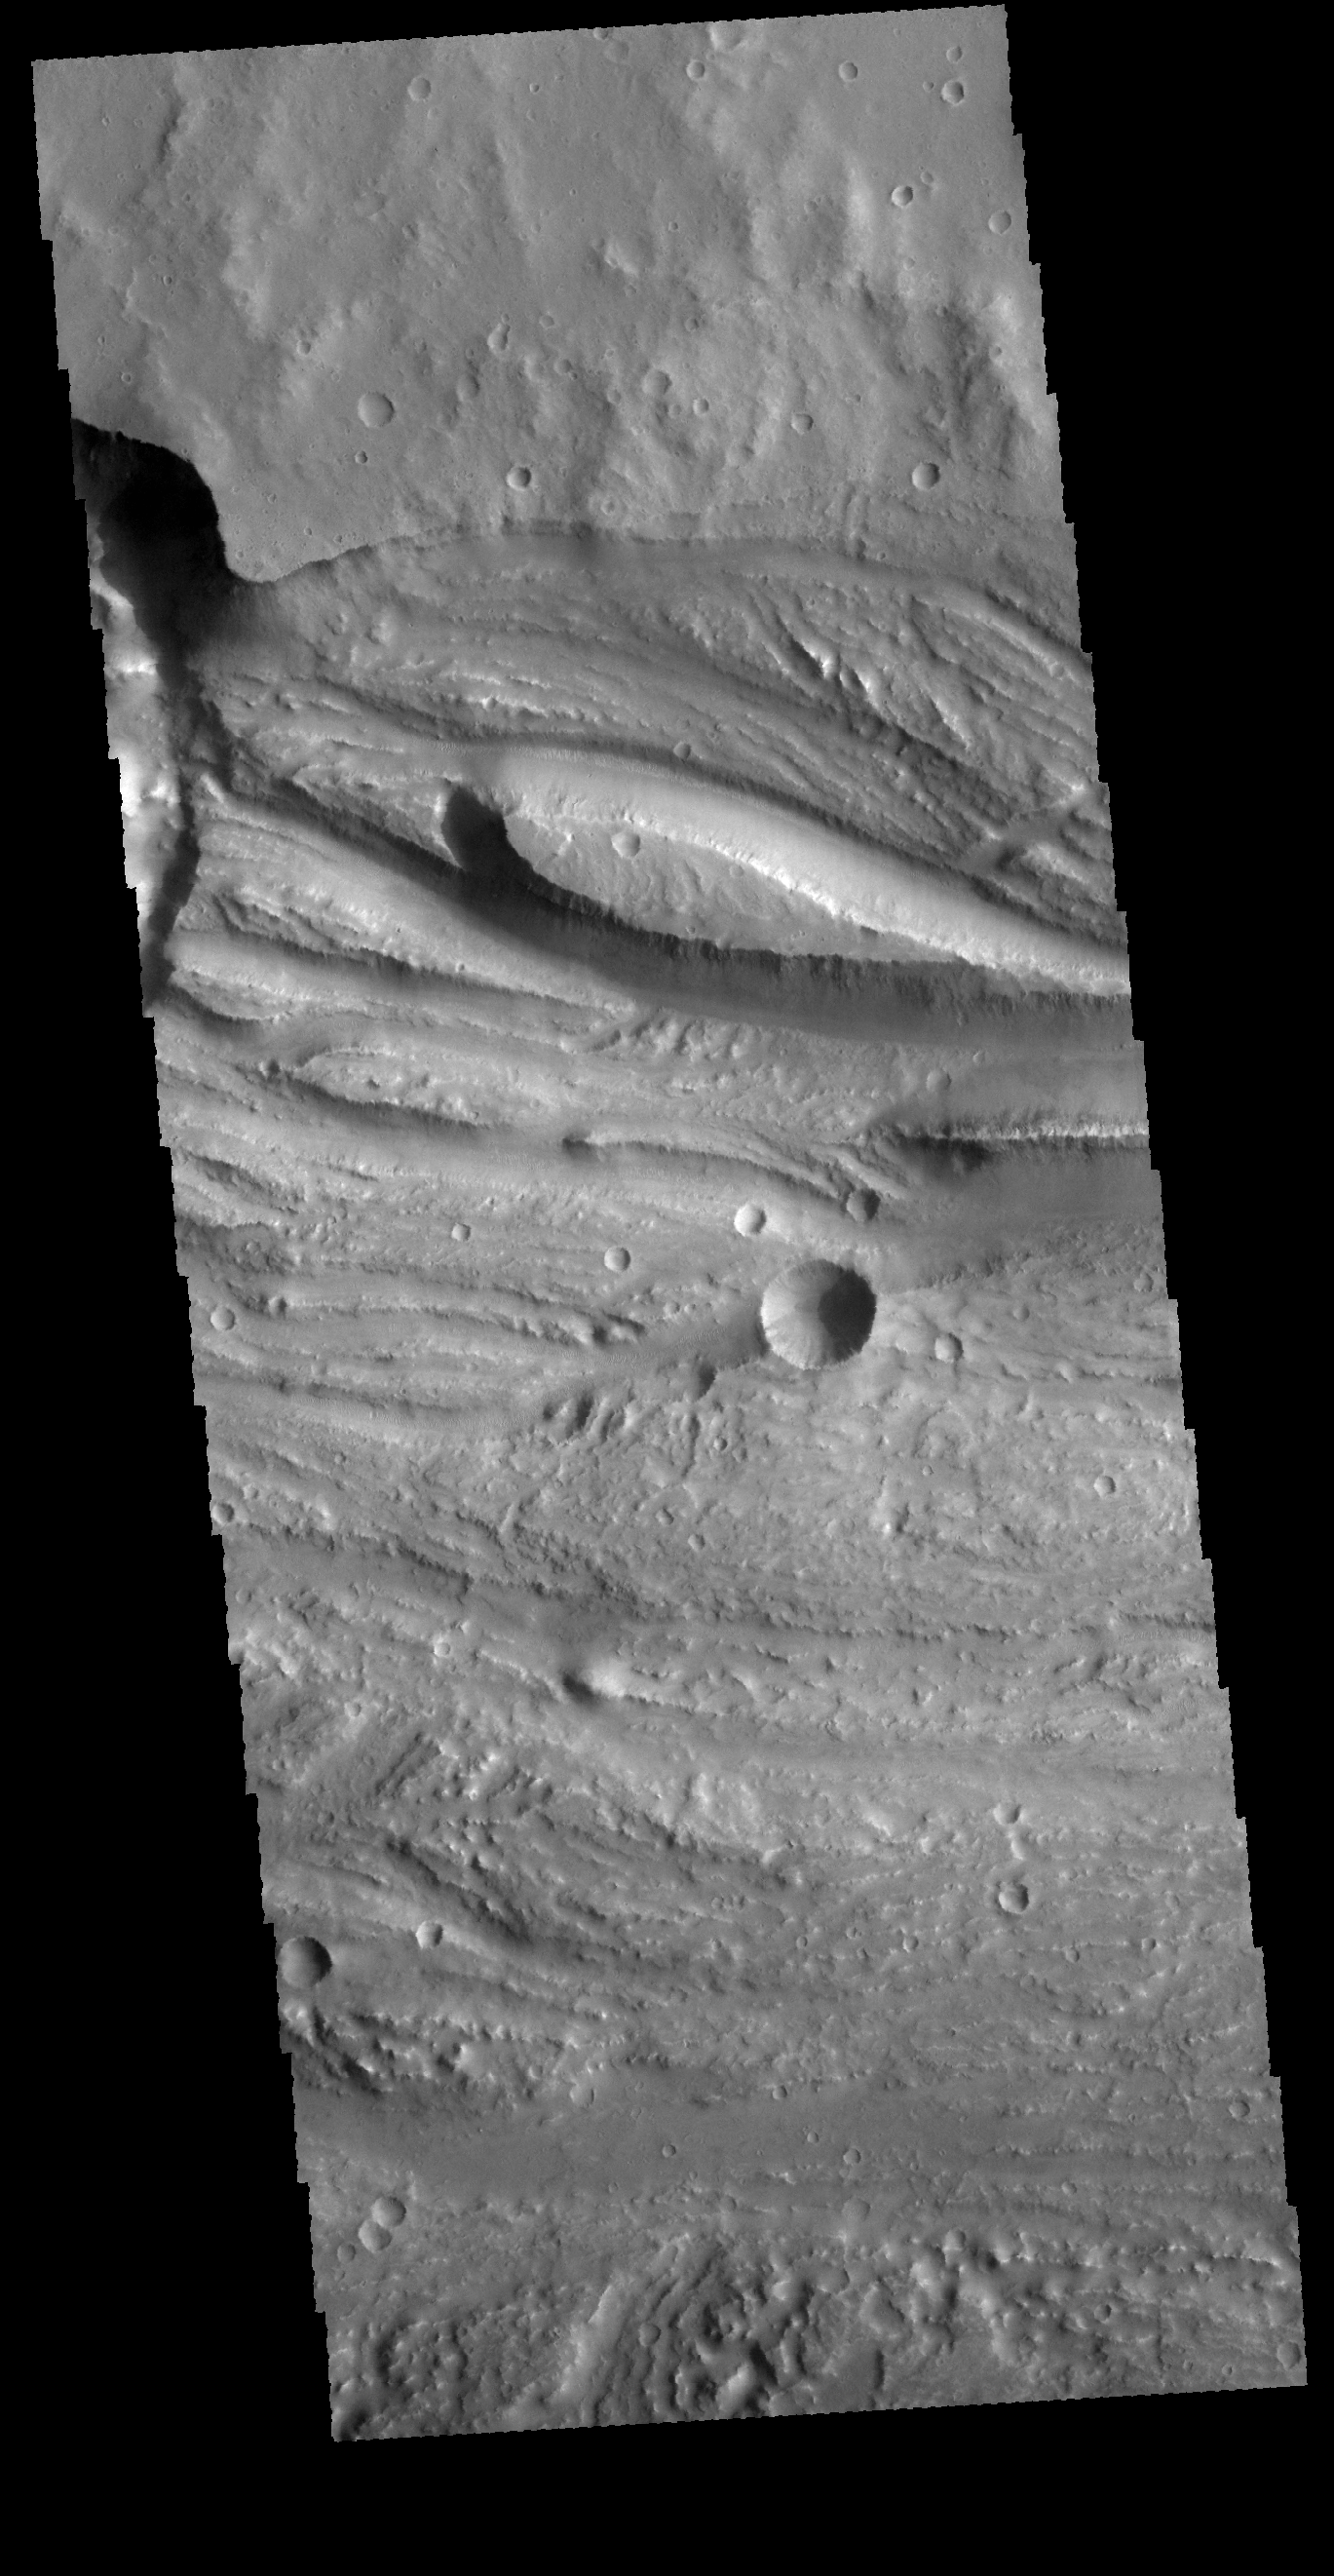

Ravi Vallis

This VIS image is located in Ravi Vallis, a channel running from the highlands of Xanthe Terra to the complex lower elevation Hydraotes Chaos. The tear-drop shaped island near the center of the image indicates fluid flow was from the left to the right side of the image.

Credit: NASA/JPL-Caltech/ASU